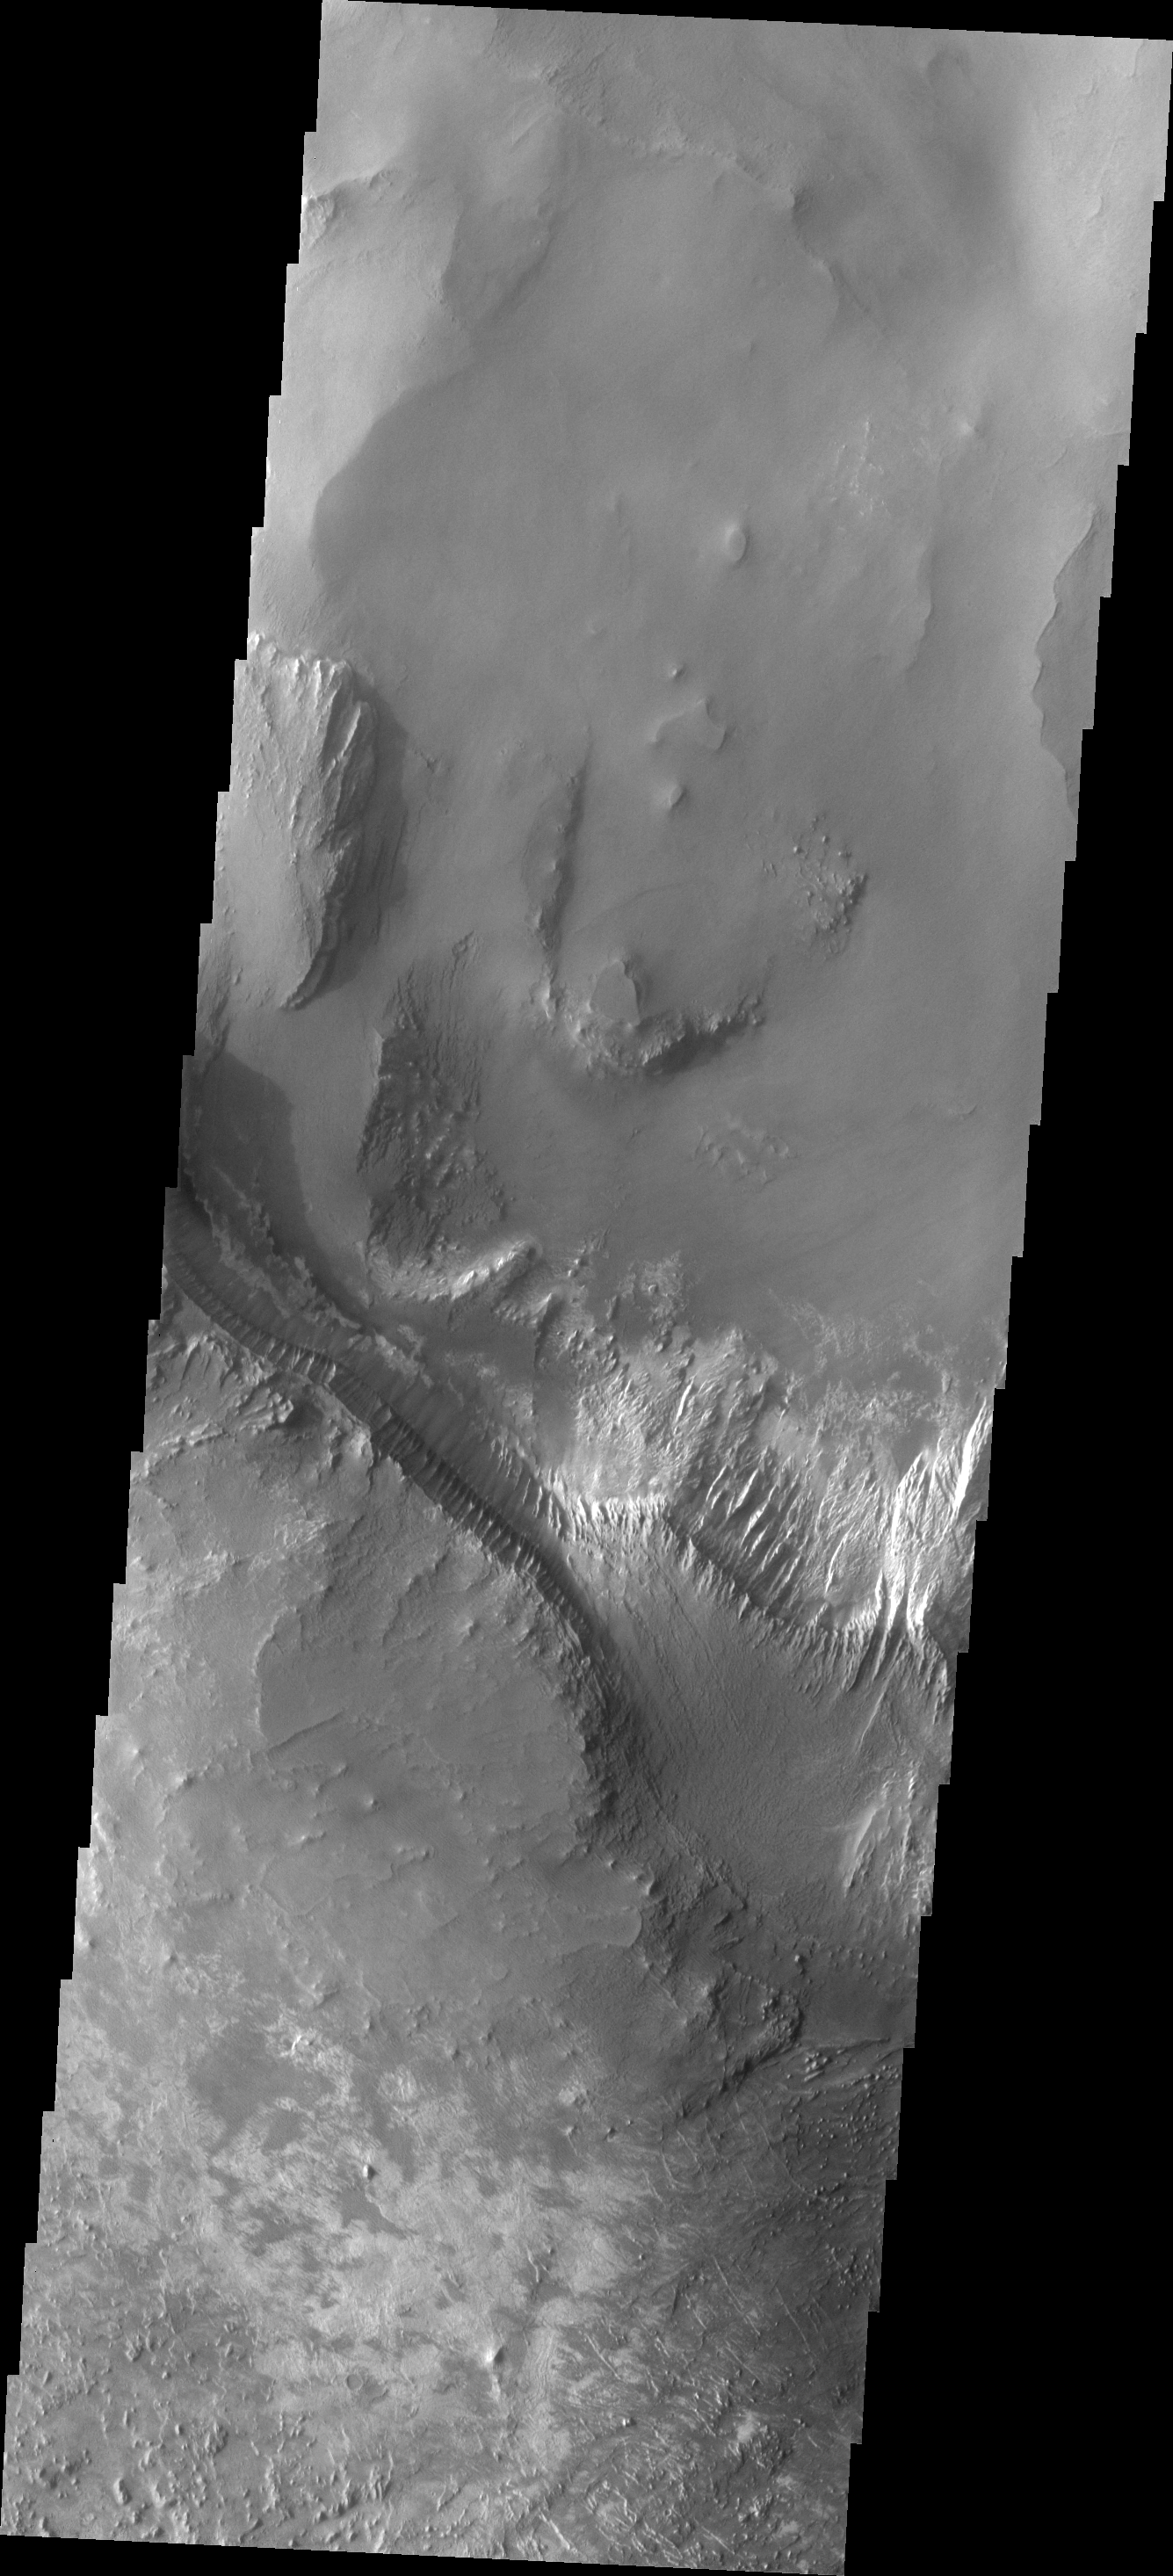

Melas Chasma

This VIS image shows part of the layered deposits found in Melas Chasma.

Image information: VIS instrument. Latitude -12.1N, Longitude 288.3E. 17 meter/pixel resolution.

Please see the THEMIS Data Citation Note for details on crediting THEMIS images.

Note: this THEMIS visual image has not been radiometrically nor geometrically calibrated for this preliminary release. An empirical correction has been performed to remove instrumental effects. A linear shift has been applied in the cross-track and down-track direction to approximate spacecraft and planetary motion. Fully calibrated and geometrically projected images will be released through the Planetary Data System in accordance with Project policies at a later time.

NASA’s Jet Propulsion Laboratory manages the 2001 Mars Odyssey mission for NASA’s Office of Space Science, Washington, D.C. The Thermal Emission Imaging System (THEMIS) was developed by Arizona State University, Tempe, in collaboration with Raytheon Santa Barbara Remote Sensing. The THEMIS investigation is led by Dr. Philip Christensen at Arizona State University. Lockheed Martin Astronautics, Denver, is the prime contractor for the Odyssey project, and developed and built the orbiter. Mission operations are conducted jointly from Lockheed Martin and from JPL, a division of the California Institute of Technology in Pasadena.

Credit: NASA/JPL/ASU